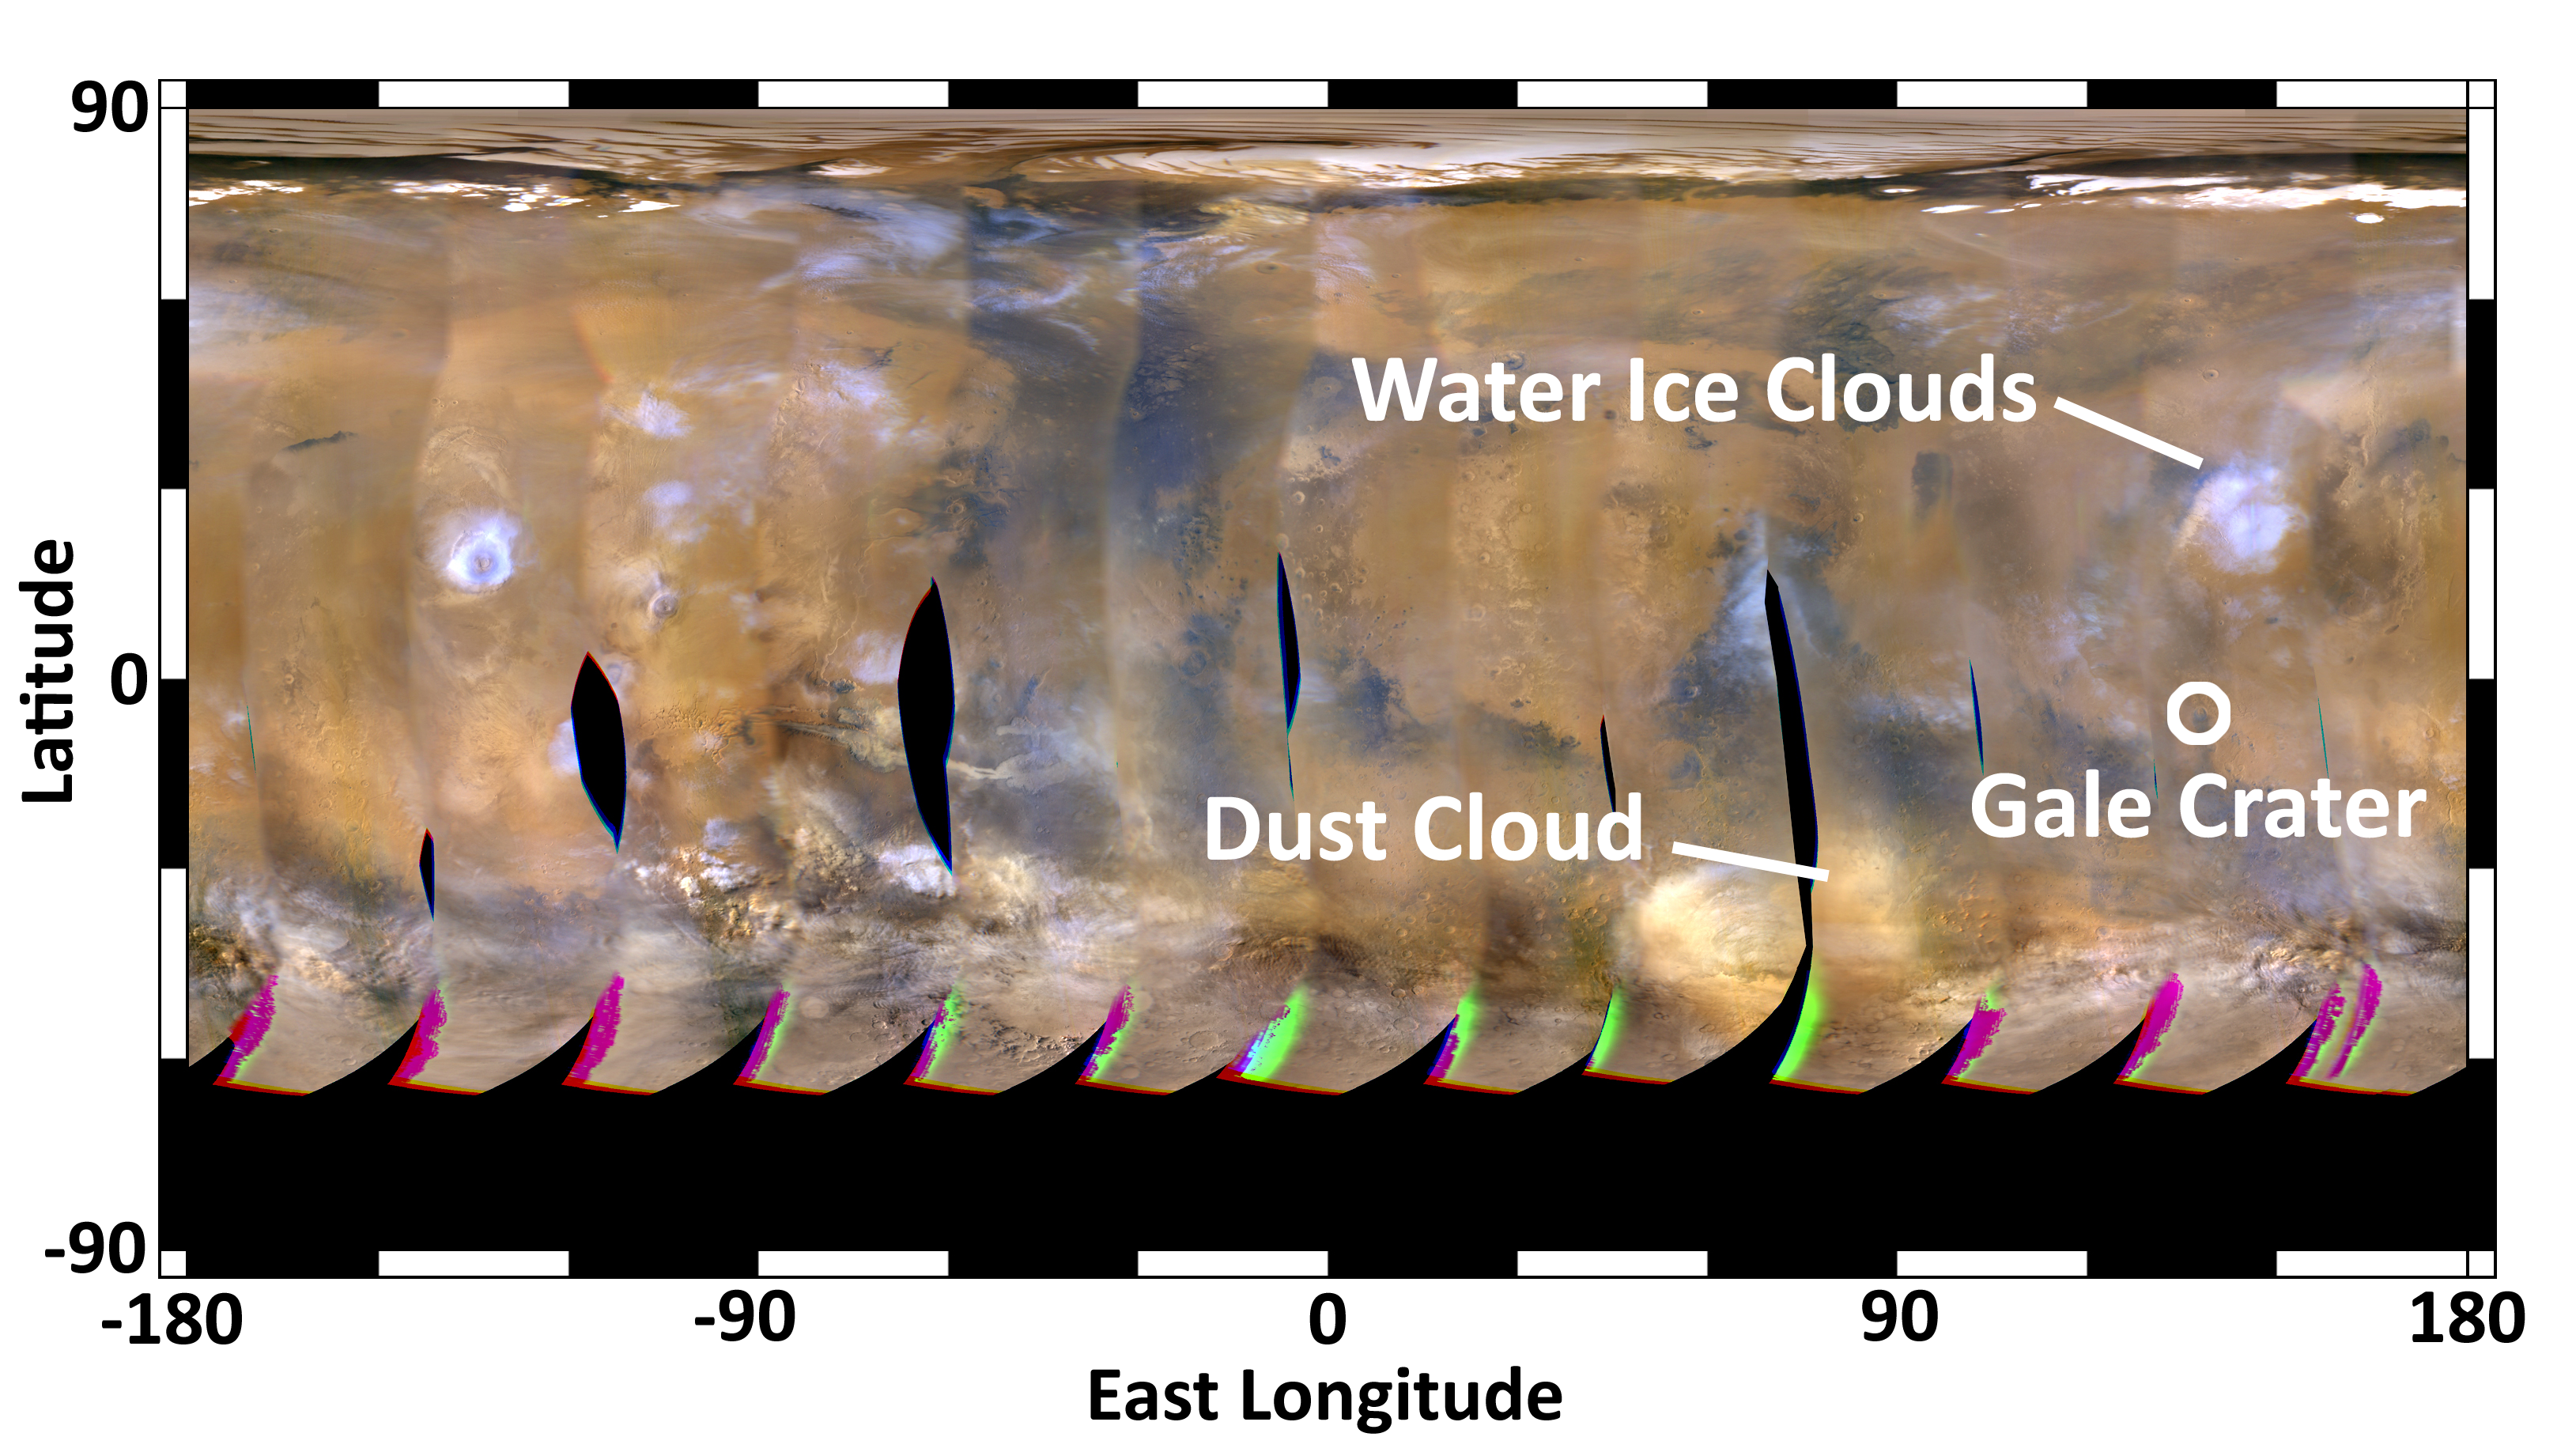

Mars Weather Map, Aug. 2, 2012

This global map of Mars was acquired on Aug. 2, 2012, by the Mars Color Imager instrument on NASA’s Mars Reconnaissance Orbiter. One global map is generated each day to forecast weather conditions for the entry, descent and landing of NASA’s Curiosity rover. The active dust storm observed south of Curiosity’s landing site on July 31 has dissipated, leaving behind a dust cloud that will not pose a threat to the landing.

The map is a rectangular projection of Mars (from 90 degrees latitude to minus 90 degrees latitude, and minus 180 degrees longitude to 180 degrees east longitude). The landing site is located on the right side of the map, near 137 degrees east longitude and 4.5 degrees south latitude. The map shows water ice clouds at equatorial latitudes that are typical for late southern winter, when Mars is farther from the sun. Along the southern (bottom) part of the map there are patches of orange clouds, indicating dust lofted into the atmosphere. Small, short-lived dust storms are common at this time of year on Mars and were taken into account when Curiosity’s landing system was designed and tested. Larger and more long-lived dust storms are very rare at this time of year.

Credit: NASA/JPL-Caltech/MSSS